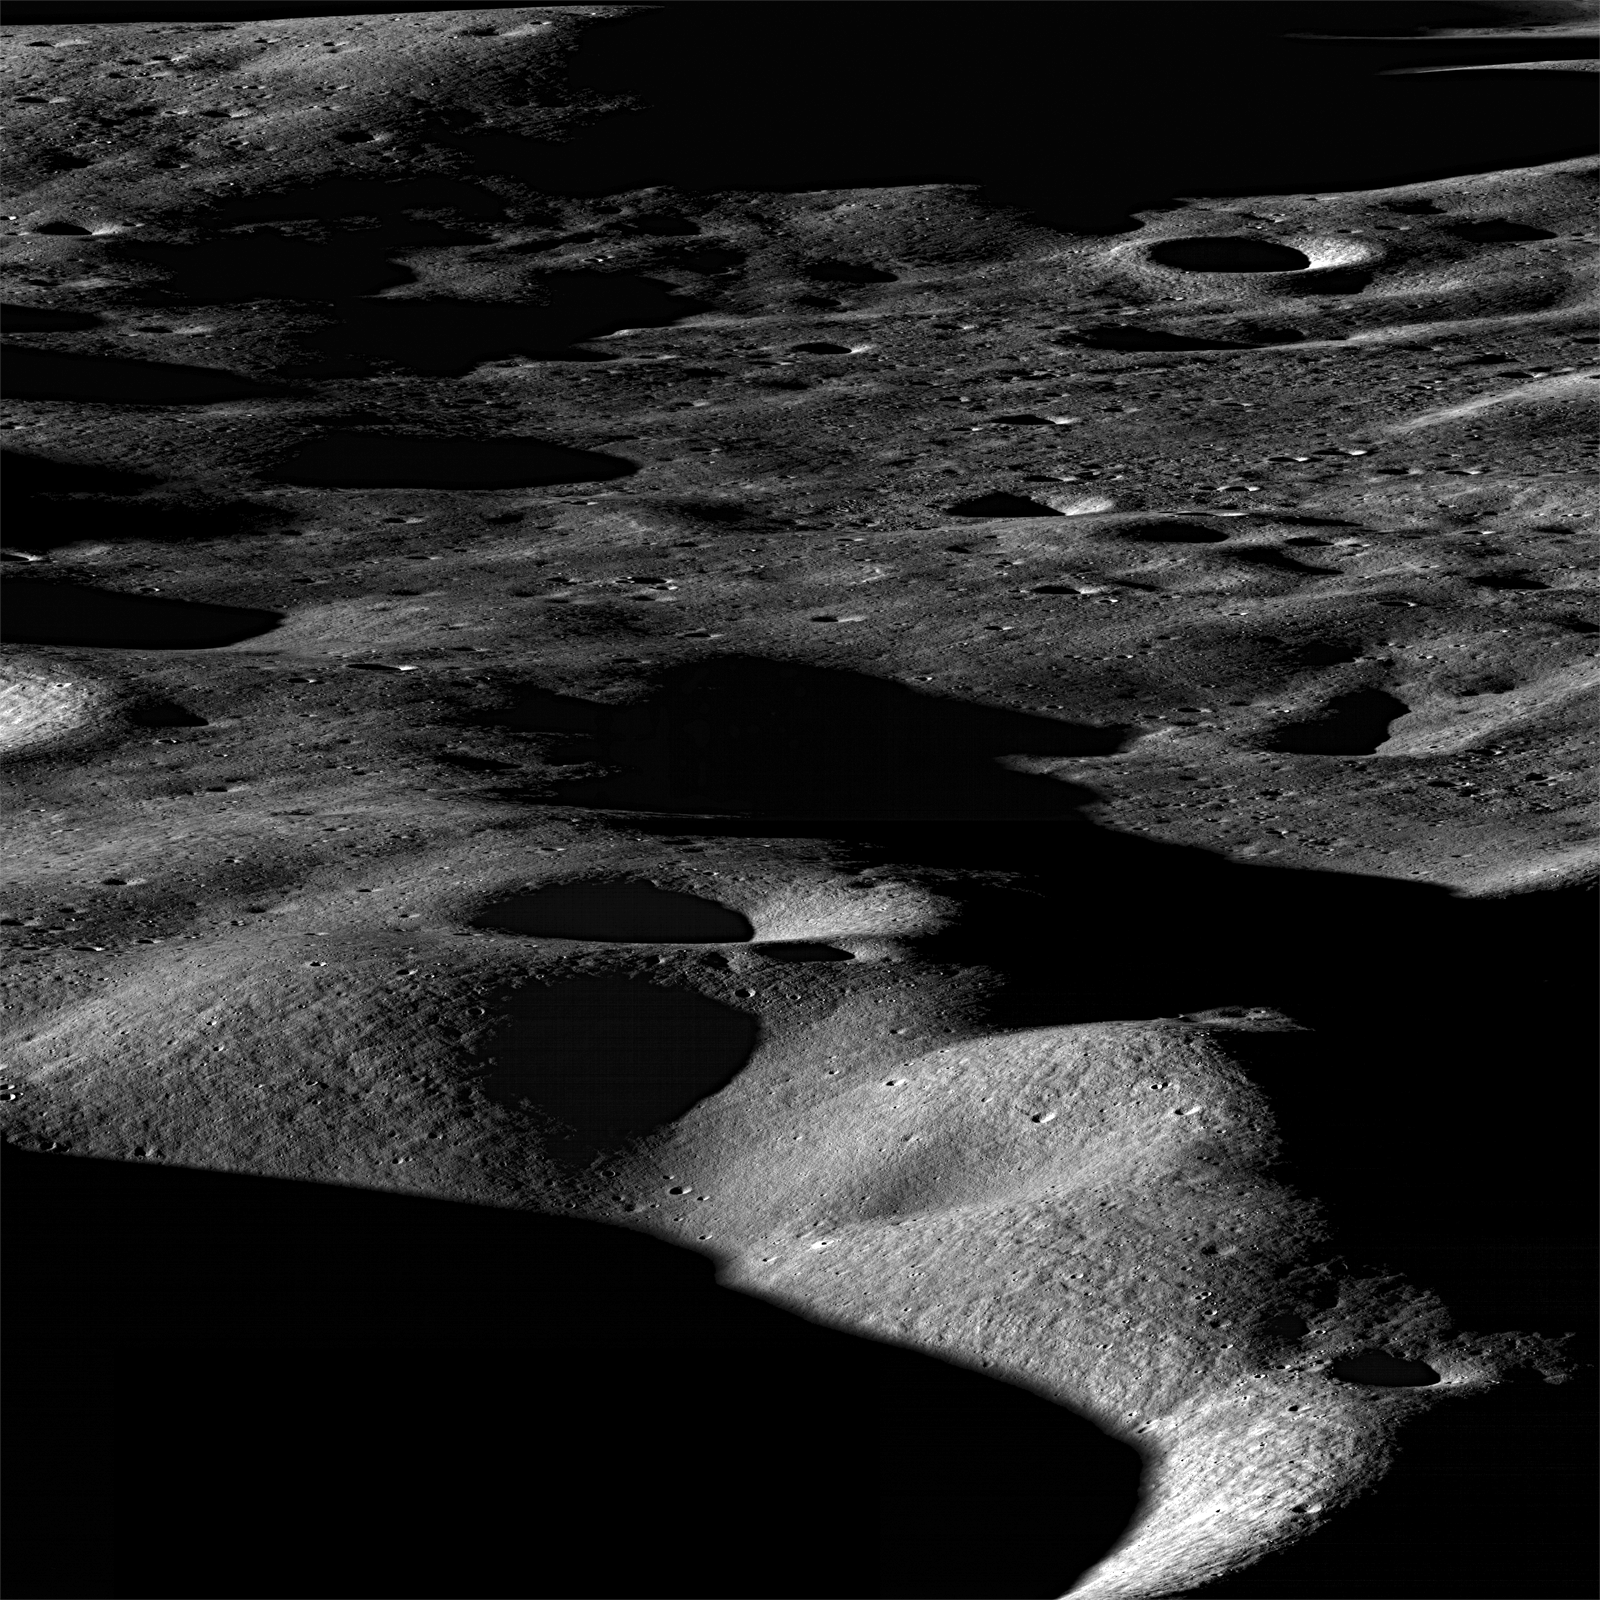

Mountains of the Moon

Most mountains on the Earth are formed as plates collide and the crust buckles. Not so for the Moon, where mountains are formed as a result of impacts. Images taken looking across the landscape rather than straight down really bring out topography and help us visualize the lunar landscape. However such images can only be taken as the spacecraft rolls to the side, in this case about 70°, so the opportunities are limited. Foreground is about 15 km wide, view is northeast across the north rim of Cabeus crater.

Cabeus crater is relatively old, 100 km in diameter, and contains significant areas of permanent shadow. Such regions are of great interest because they may harbor significant deposits of ices (water, methane, etc).

NASA’s Goddard Space Flight Center built and manages the mission for the Exploration Systems Mission Directorate at NASA Headquarters in Washington. The Lunar Reconnaissance Orbiter Camera was designed to acquire data for landing site certification and to conduct polar illumination studies and global mapping. Operated by Arizona State University, the LROC facility is part of the School of Earth and Space Exploration (SESE). LROC consists of a pair of narrow-angle cameras (NAC) and a single wide-angle camera (WAC). The mission is expected to return over 70 terabytes of image data.

Credit: NASA/GSFC/Arizona State University